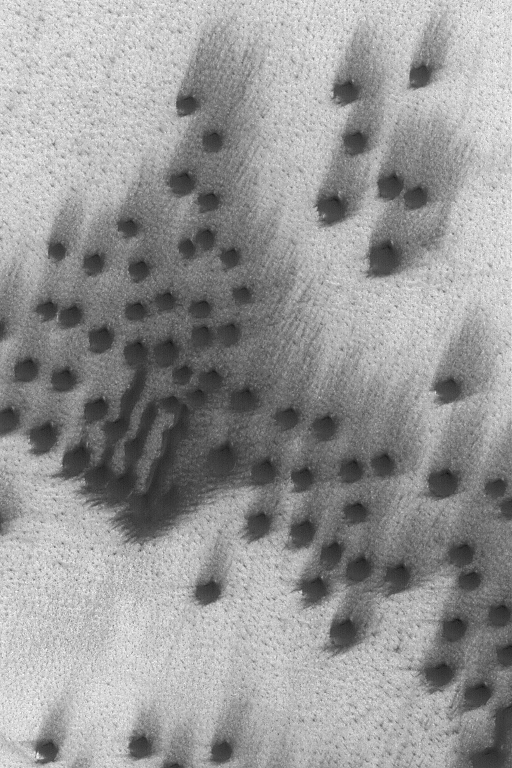

Dunes and Wind Streaks

12 June 2004
This Mars Global Surveyor (MGS) Mars Orbiter Camera (MOC) image shows small, dark, north polar sand dunes and attendant wind streaks located near 76.7°N, 317.6°W. The dominant winds responsible for these features blow from the southwest (lower left). The image covers an area about 3 km (1.9 mi) across. The scene is illuminated by sunlight from the lower left.

Credit: NASA/JPL/Malin Space Science Systems